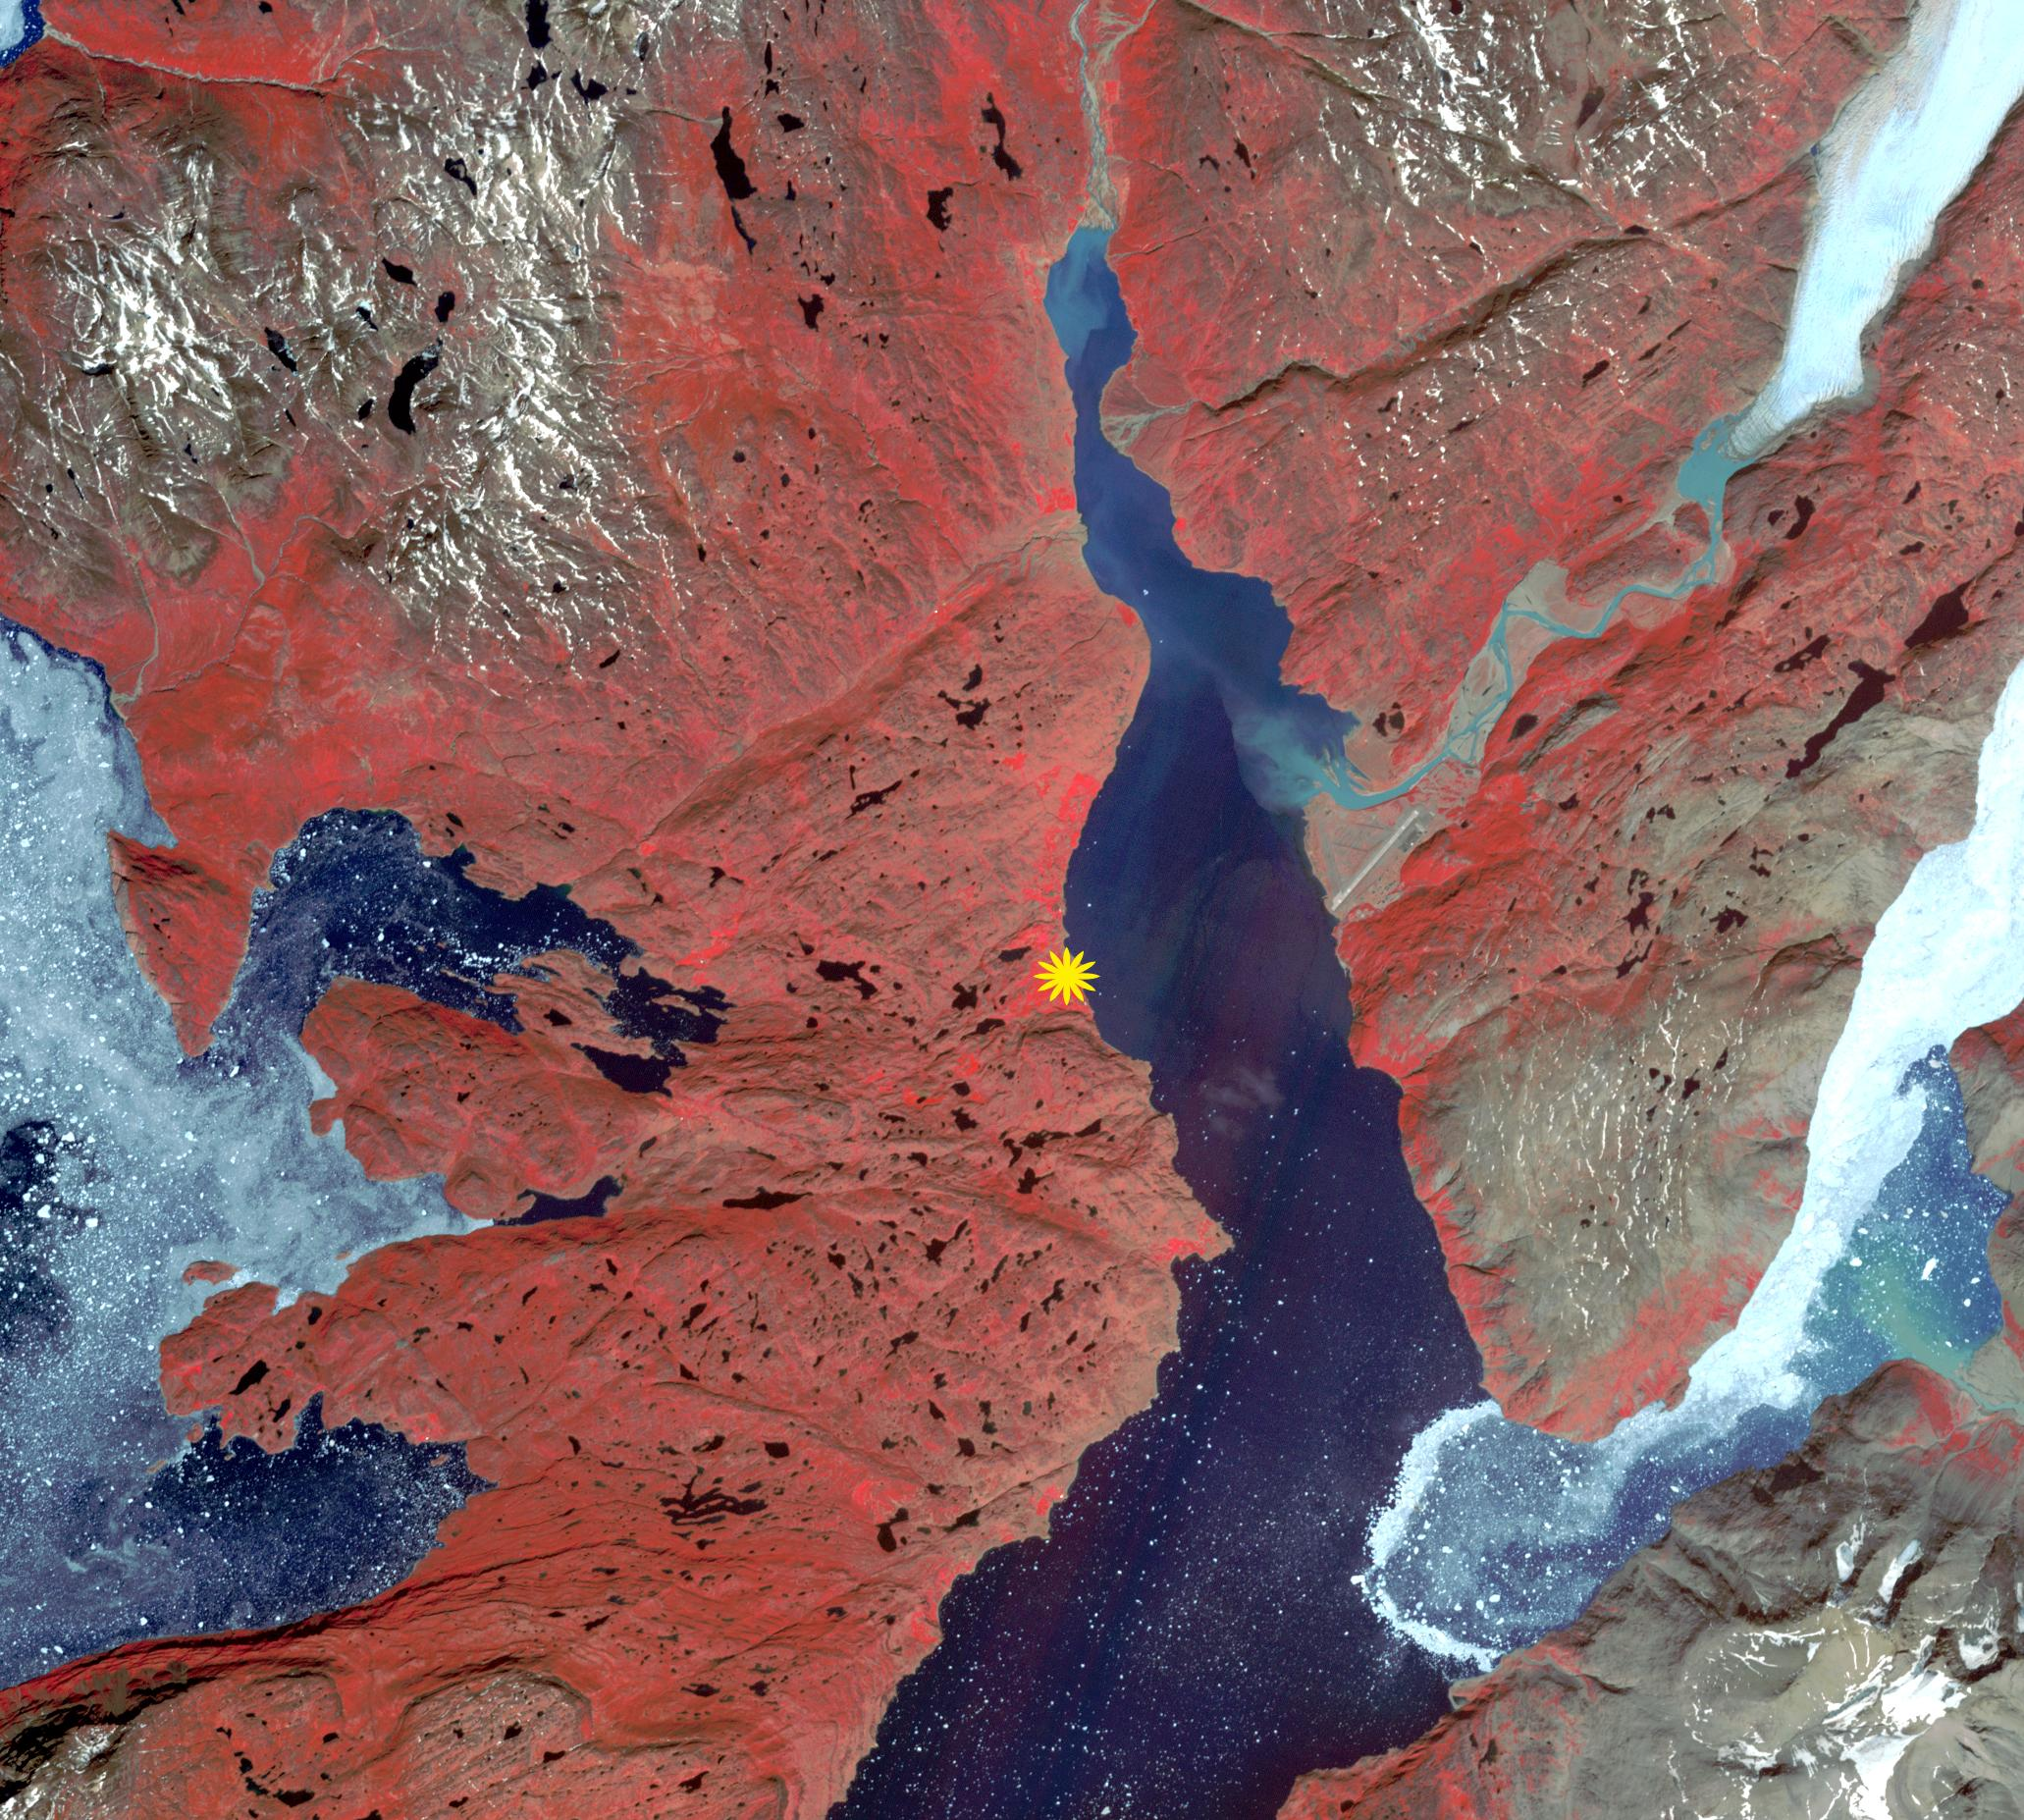

Qassiarsuk, Greenland

The first Norse settlement of Greenland was at Brattahlid (now Qassiarsuk), which yielded a radiocarbon date of about 1000. According to the sagas, it was also in the year 1000 that Leif Erikson left the settlement to explore the regions around Vinland, which is generally assumed to be Newfoundland. Norse settlements at their height had an estimated population of a few thousand. After 450 years, the settlements were all abandoned. Causes include: cumulative environmental damage; gradual climate change; conflicts with hostile neighbors; and loss of contact and support from Europe. The image was acquired June 13, 2016, covers an area of 30.9 by 27.7 km, and is located at 61.1 degrees north, 45.5 degrees west.

With its 14 spectral bands from the visible to the thermal infrared wavelength region and its high spatial resolution of 15 to 90 meters (about 50 to 300 feet), ASTER images Earth to map and monitor the changing surface of our planet. ASTER is one of five Earth-observing instruments launched Dec. 18, 1999, on Terra. The instrument was built by Japan’s Ministry of Economy, Trade and Industry. A joint U.S./Japan science team is responsible for validation and calibration of the instrument and data products.

The broad spectral coverage and high spectral resolution of ASTER provides scientists in numerous disciplines with critical information for surface mapping and monitoring of dynamic conditions and temporal change. Example applications are: monitoring glacial advances and retreats; monitoring potentially active volcanoes; identifying crop stress; determining cloud morphology and physical properties; wetlands evaluation; thermal pollution monitoring; coral reef degradation; surface temperature mapping of soils and geology; and measuring surface heat balance.

The U.S. science team is located at NASA’s Jet Propulsion Laboratory, Pasadena, Calif. The Terra mission is part of NASA’s Science Mission Directorate, Washington, D.C.

Credit: NASA/METI/AIST/Japan Space Systems, and U.S./Japan ASTER Science Team